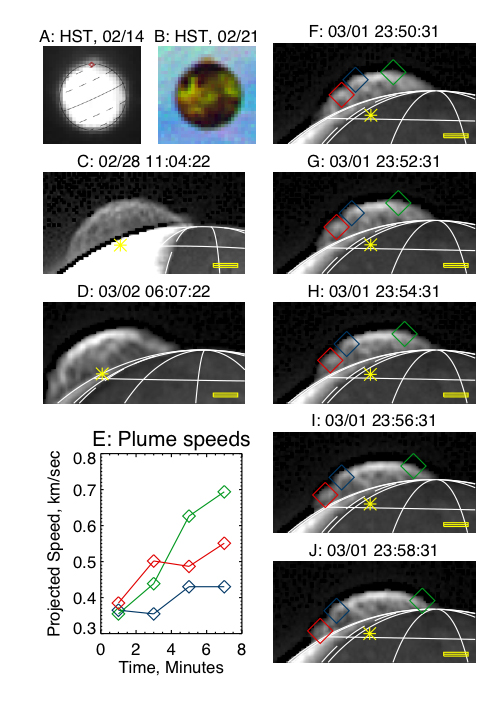

Tvashtar Montage

The Tvashtar plume on Io, seen by the Hubble Space Telescope (HST) and by New Horizons.

(A): The image in which the plume was discovered, taken by HST in ultraviolet light on Feb. 14, 2007, at a wavelength of 260 nm. The red diamond indicates location of the Tvashtar hot spot seen later by New Horizons. (B): An HST image of Io and the Tvashtar plume seen against Jupiter; sulfur gas in the plume absorbs ultraviolet light, making the plume look reddish in this color composite. The composite is composed of images taken at 260 nm (blue), 330 nm (green), and 410 nm (red). Other images in this montage are in visible light from the Long-Range Reconnaissance Imager (LORRI). The scale bar is 200 kilometers long and the yellow star indicates the projected location of the hot spot at the Tvashtar plume source. The dashed line is the terminator, the line dividing day from night on Io. (C): The highest-resolution view of the full plume, at a resolution of 12.4 kilometers (7.7 miles) per pixel and a solar phase angle of 102 degrees, showing the complex filamentary structure of the plume. The images are sharpened by un-sharp masking; the dark line at the edge of the disk is an artifact of this sharpening. (D): An image at 145-degree phase angle at 22.4 kilometers (13.8 miles) per pixel, showing the time variability of the details of the plume structure and its persistent bright top. (F-J): Sequence of frames at 2-minute intervals showing dynamics in the upper part of the plume (the source is on the far side of Io). Colored diamonds track individual features whose speeds, projected on the plane of the sky, are shown in (E).

This image appears in the Oct. 12, 2007, issue of Science magazine, in a paper by John Spencer, et al.

Credit: NASA/Johns Hopkins University Applied Physics Laboratory/Southwest Research Institute